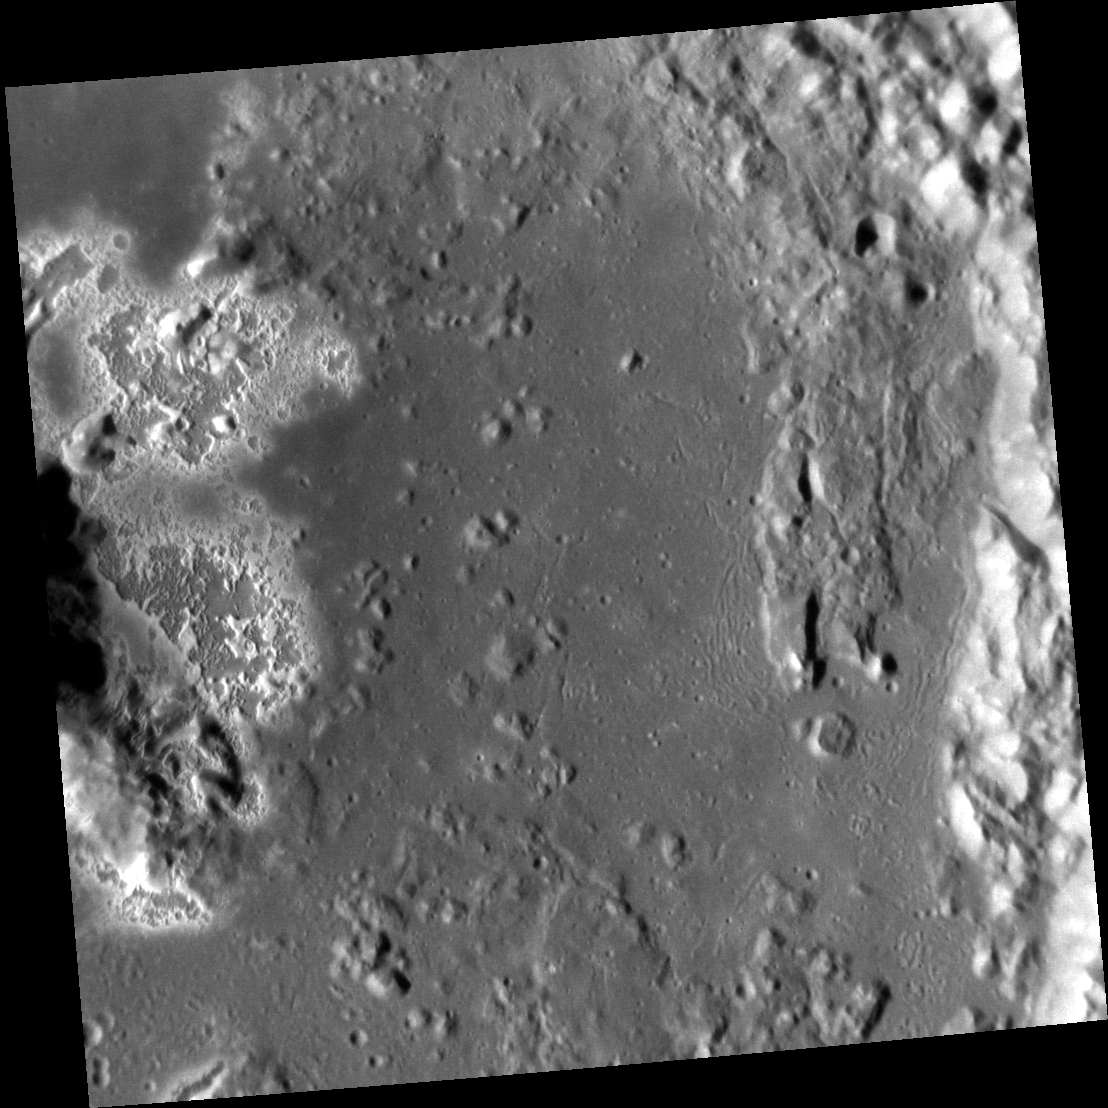

A Closer Look at Eminescu

With each new image of Eminescu, MESSENGER scientists are finding new facets of this beautiful crater to study. Eminescu is already of interest due to the spectacular hollows on its floor and peaks. This image highlights the interesting range of textures on Eminescu’s floor. In addition to the hollows seen at the left side of the frame, which give the floor a pitted texture, there are also smooth expanses, broken up by knobs that appear to underly the smooth material. This texture is likely due to rock that was melted by the Eminescu impact and ponded on the crater floor. Along the crater wall to the right, the smooth floor transitions to a wrinkled surface, where it appears that the melt was folded as it was cooling, possibly due to slumping of the walls while the crater was still settling.

This image was acquired as a high-resolution targeted observation. Targeted observations are images of a small area on Mercury’s surface at resolutions much higher than the 200-meter/pixel morphology base map. It is not possible to cover all of Mercury’s surface at this high resolution, but typically several areas of high scientific interest are imaged in this mode each week.

Date acquired: July 23, 2012
Image Mission Elapsed Time (MET): 251545743
Image ID: 2254513
Instrument: Narrow Angle Camera (NAC) of the Mercury Dual Imaging System (MDIS)
Center Latitude: 10.77°
Center Longitude: 115.0° E
Resolution: 32 meters/pixel
Scale: This image is approximately 34 km (21 mi.) across.
Incidence Angle: 63.3°
Emission Angle: 2.0°
Phase Angle: 65.3°

The MESSENGER spacecraft is the first ever to orbit the planet Mercury, and the spacecraft’s seven scientific instruments and radio science investigation are unraveling the history and evolution of the Solar System’s innermost planet. Visit the Why Mercury? section of this website to learn more about the key science questions that the MESSENGER mission is addressing. During the one-year primary mission, MDIS acquired 88,746 images and extensive other data sets. MESSENGER is now in a year-long extended mission, during which plans call for the acquisition of more than 80,000 additional images to support MESSENGER’s science goals.

These images are from MESSENGER, a NASA Discovery mission to conduct the first orbital study of the innermost planet, Mercury. For information regarding the use of images, see the MESSENGER image use policy.

Credit: NASA/Johns Hopkins University Applied Physics Laboratory/Carnegie Institution of Washington